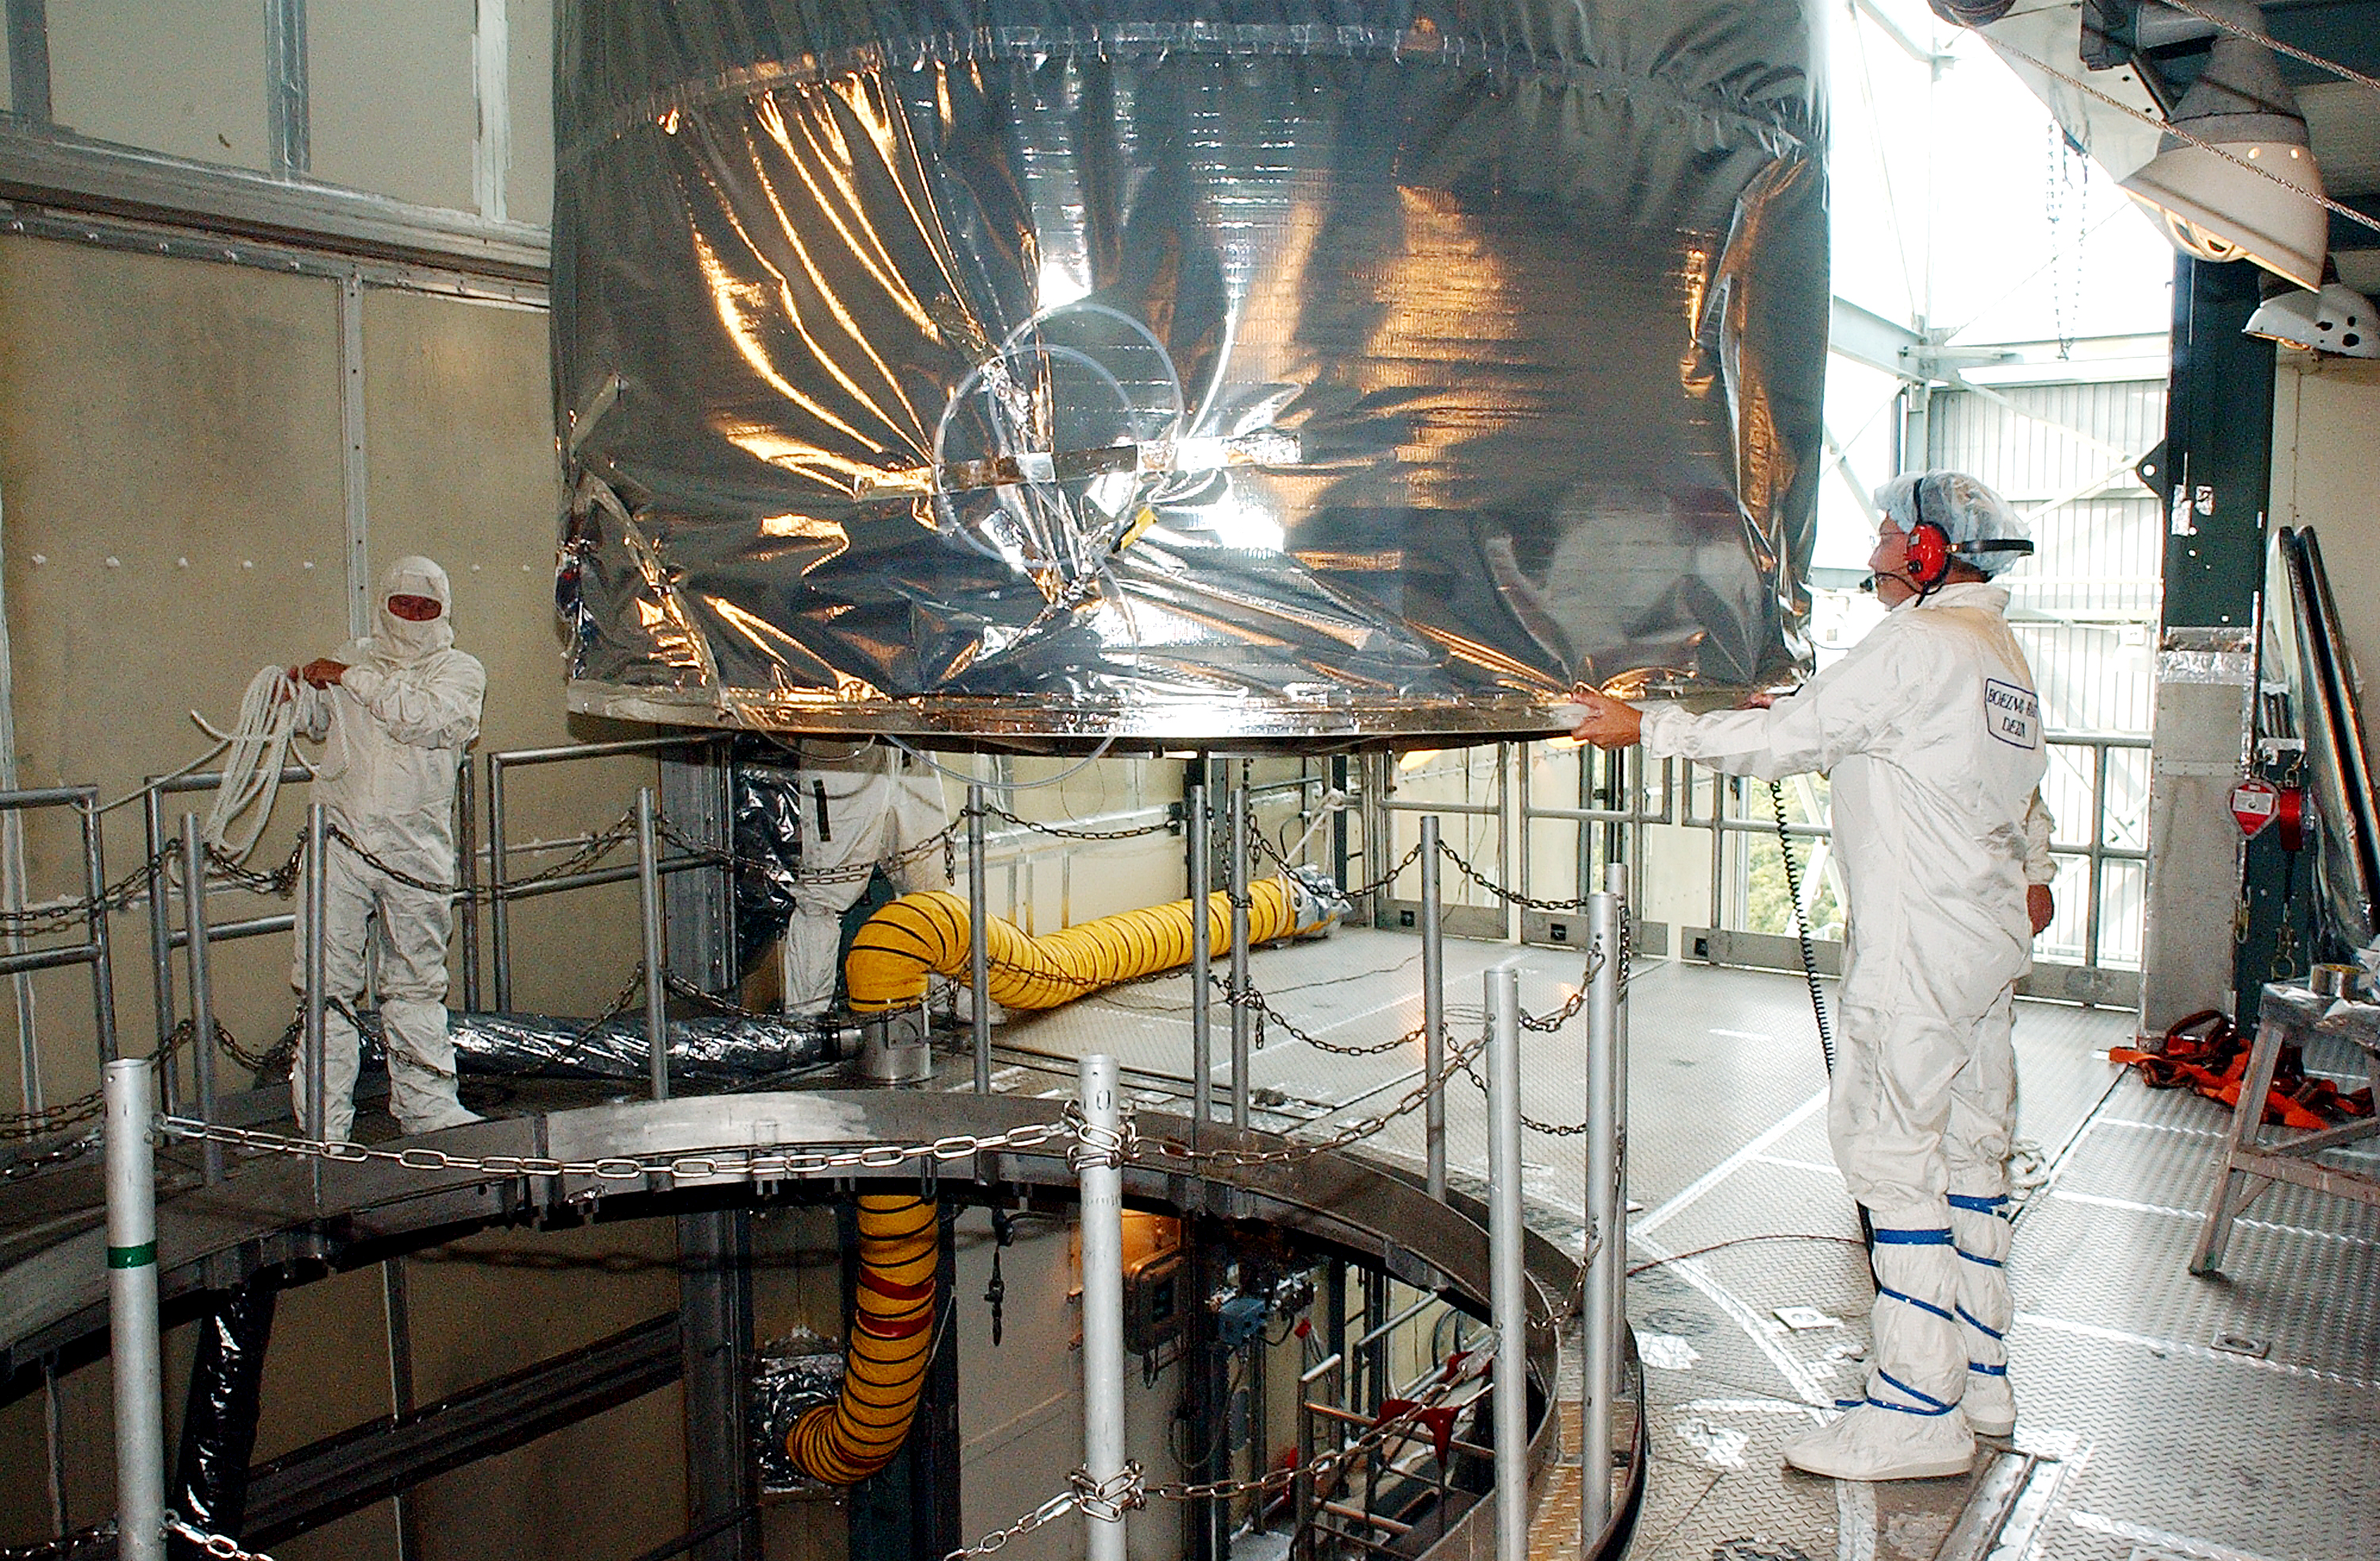

Spitzer Transferred to Rocket

The Spitzer Space Telescope is transferred from the clean room to the top of its Delta II rocket on August 10, 2003.

Credit: NASA/KSC